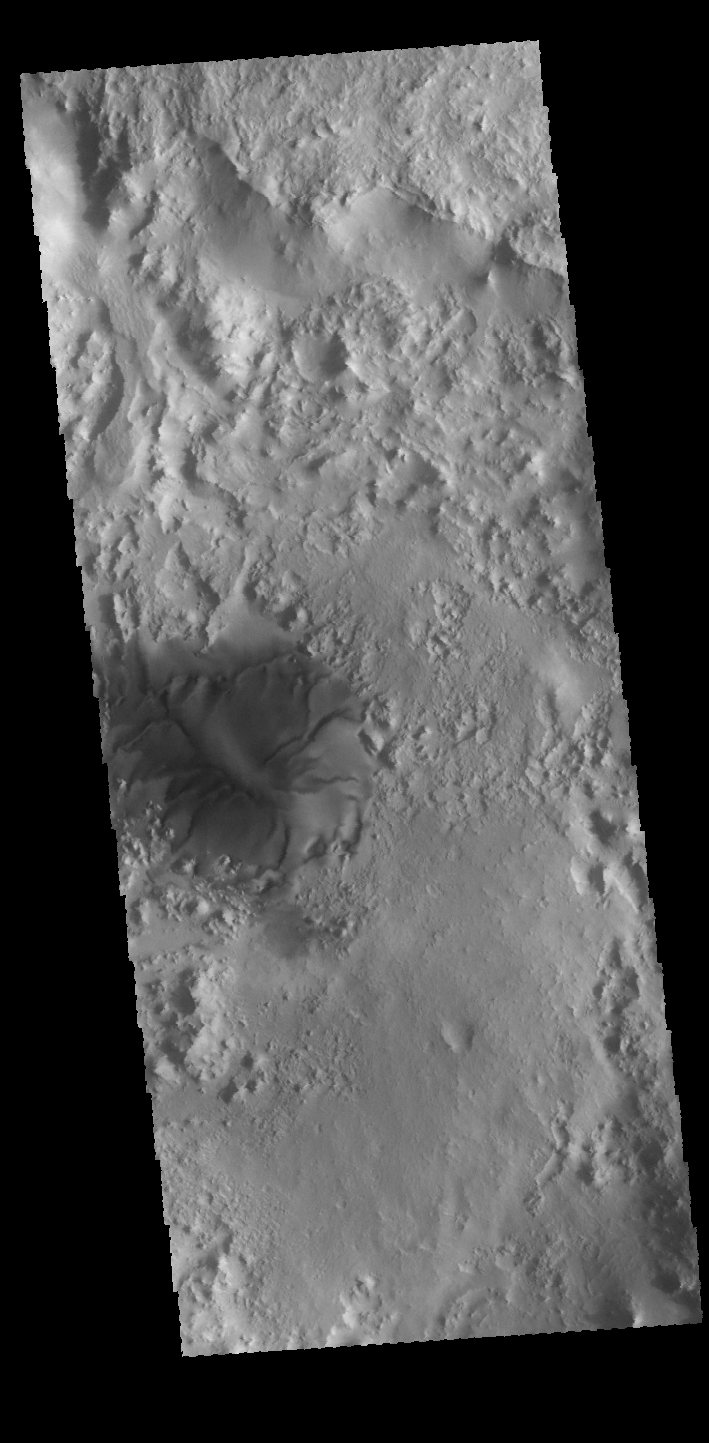

Dune

The large isolated dune in this VIS image is located on the floor of an unnamed crater in Terra Sabaea.

Credit: NASA/JPL-Caltech/ASU